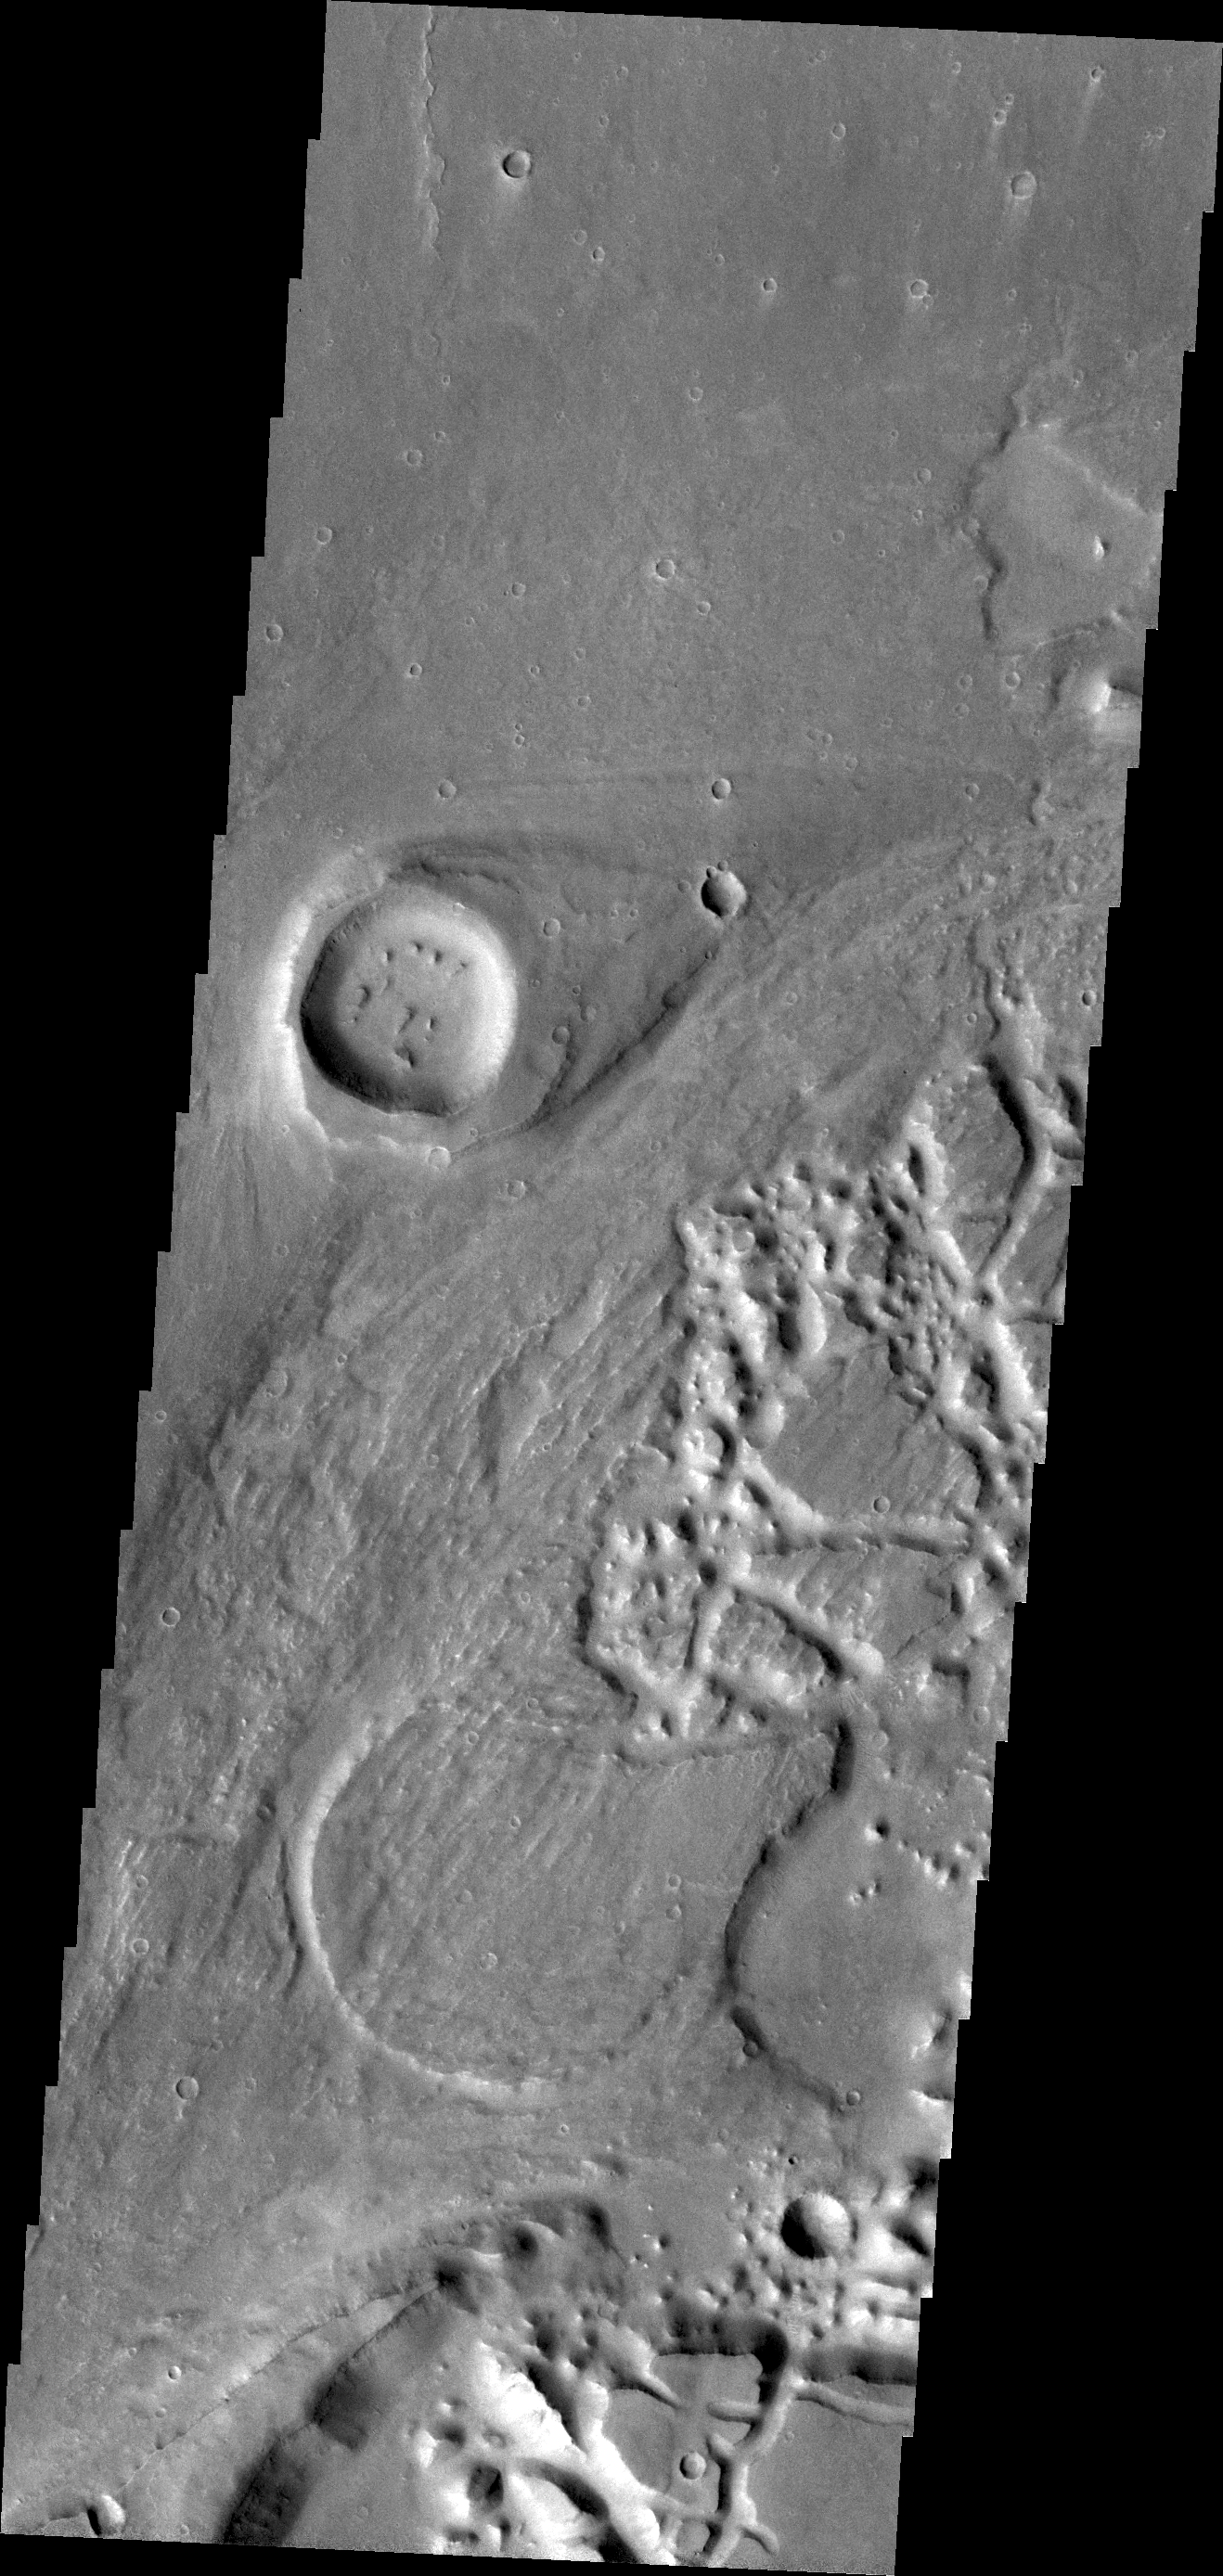

Elator Vallis

This VIS image of Elator Vallis shows where a crater has deflected flow and created a streamlined island.

Credit: NASA/JPL/ASU